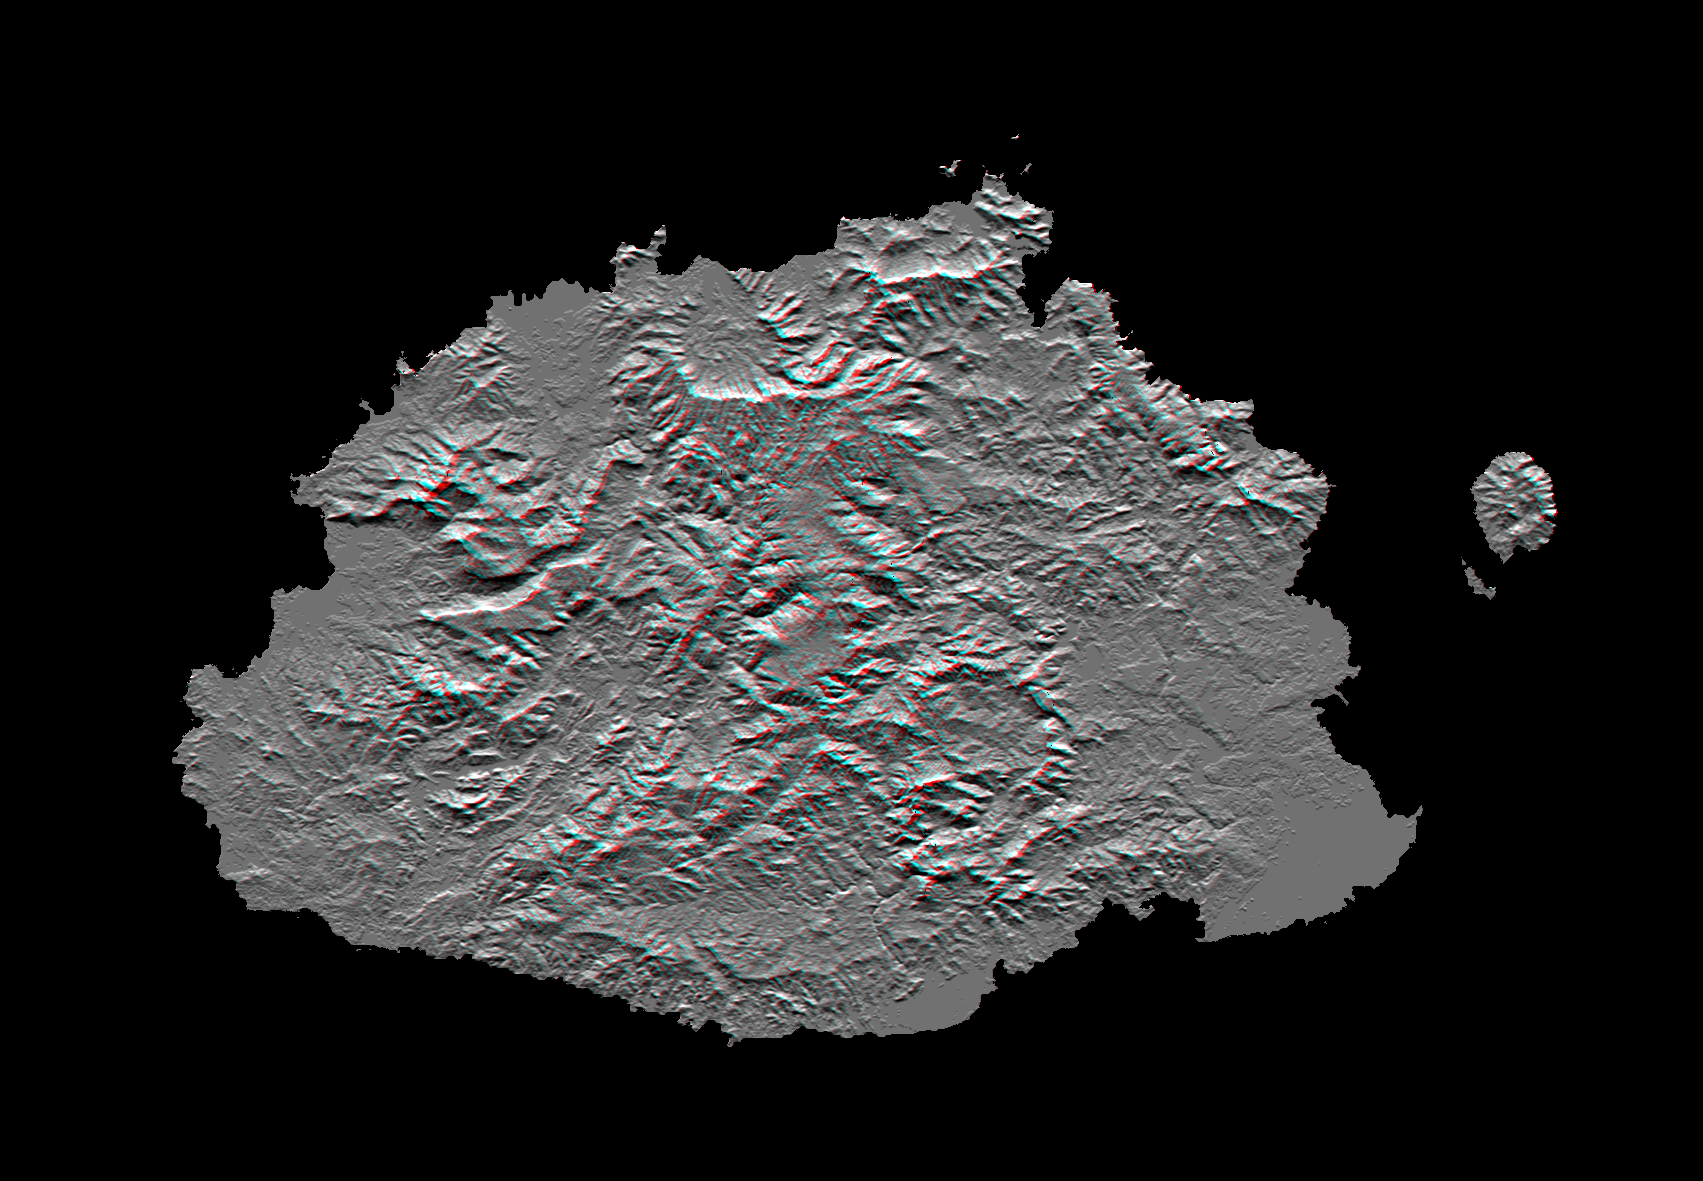

SRTM Anaglyph: Fiji Islands

The Sovereign Democratic Republic of the Fiji Islands, commonly known as Fiji, is an independent nation consisting of some 332 islands surrounding the Koro Sea in the South Pacific Ocean. This topographic image shows Viti Levu, the largest island in the group. With an area of 10,429 square kilometers (about 4000 square miles), it comprises more than half the area of the Fiji Islands. Suva, the capital city, lies on the southeast shore. The Nakauvadra, the rugged mountain range running from north to south, has several peaks rising above 900 meters (about 3000 feet). Mount Tomanivi, in the upper center, is the highest peak at 1324 meters (4341 feet). The distinct circular feature on the north shore is the Tavua Caldera, the remnant of a large shield volcano that was active about 4 million years ago. Gold has been mined on the margin of the caldera since the 1930s. The Nadrau plateau is the low relief highland in the center of the mountain range. The coastal plains in the west, northwest and southeast account for only 15 percent of Viti Levu’s area but are the main centers of agriculture and settlement.

This shaded relief anaglyph image was generated using preliminary topographic data from the Shuttle Radar Topography Mission. A computer-generated artificial light source illuminates the elevation data from the top (north) to produce a pattern of light and shadows. Slopes facing the light appear bright, while those facing away are shaded. The stereoscopic effect was created by first draping the shaded relief image back over the topographic data and then generating two differing perspectives, one for each eye. When viewed through special glasses, the result is a vertically exaggerated view of the Earth’s surface in its full three dimensions. Anaglyph glasses cover the left eye with a red filter and cover the right eye with a blue filter.

This image was acquired by SRTM aboard the Space Shuttle Endeavour, launched on February 11, 2000. SRTM used the same radar instrument that comprised the Spaceborne Imaging Radar-C/X-Band Synthetic Aperture Radar (SIR-C/X-SAR) that flew twice on the Space Shuttle Endeavour in 1994. SRTM was designed to collect three-dimensional measurements of the Earth’s surface. To collect the 3-D data, engineers added a 60-meter-long (about 200 feet) mast, installed additional C-band and X-band antennas, and improved tracking and navigation devices. The mission is a cooperative project between the National Aeronautics and Space Administration (NASA), the National Imagery and Mapping Agency (NIMA) of the U.S. Department of Defense (DoD), and the German and Italian space agencies. It is managed by NASA’s Jet Propulsion Laboratory, Pasadena, CA, for NASA’s Earth Science Enterprise, Washington, DC.

Size: 192 km (119 miles) x 142 km (88 miles)
Location: 17.8 deg. South lat., 178.0 deg. East lon.
Orientation: North at top
Date Acquired: February 19, 2000
Image: NASA/JPL/NIMA

Credit: NASA/JPL